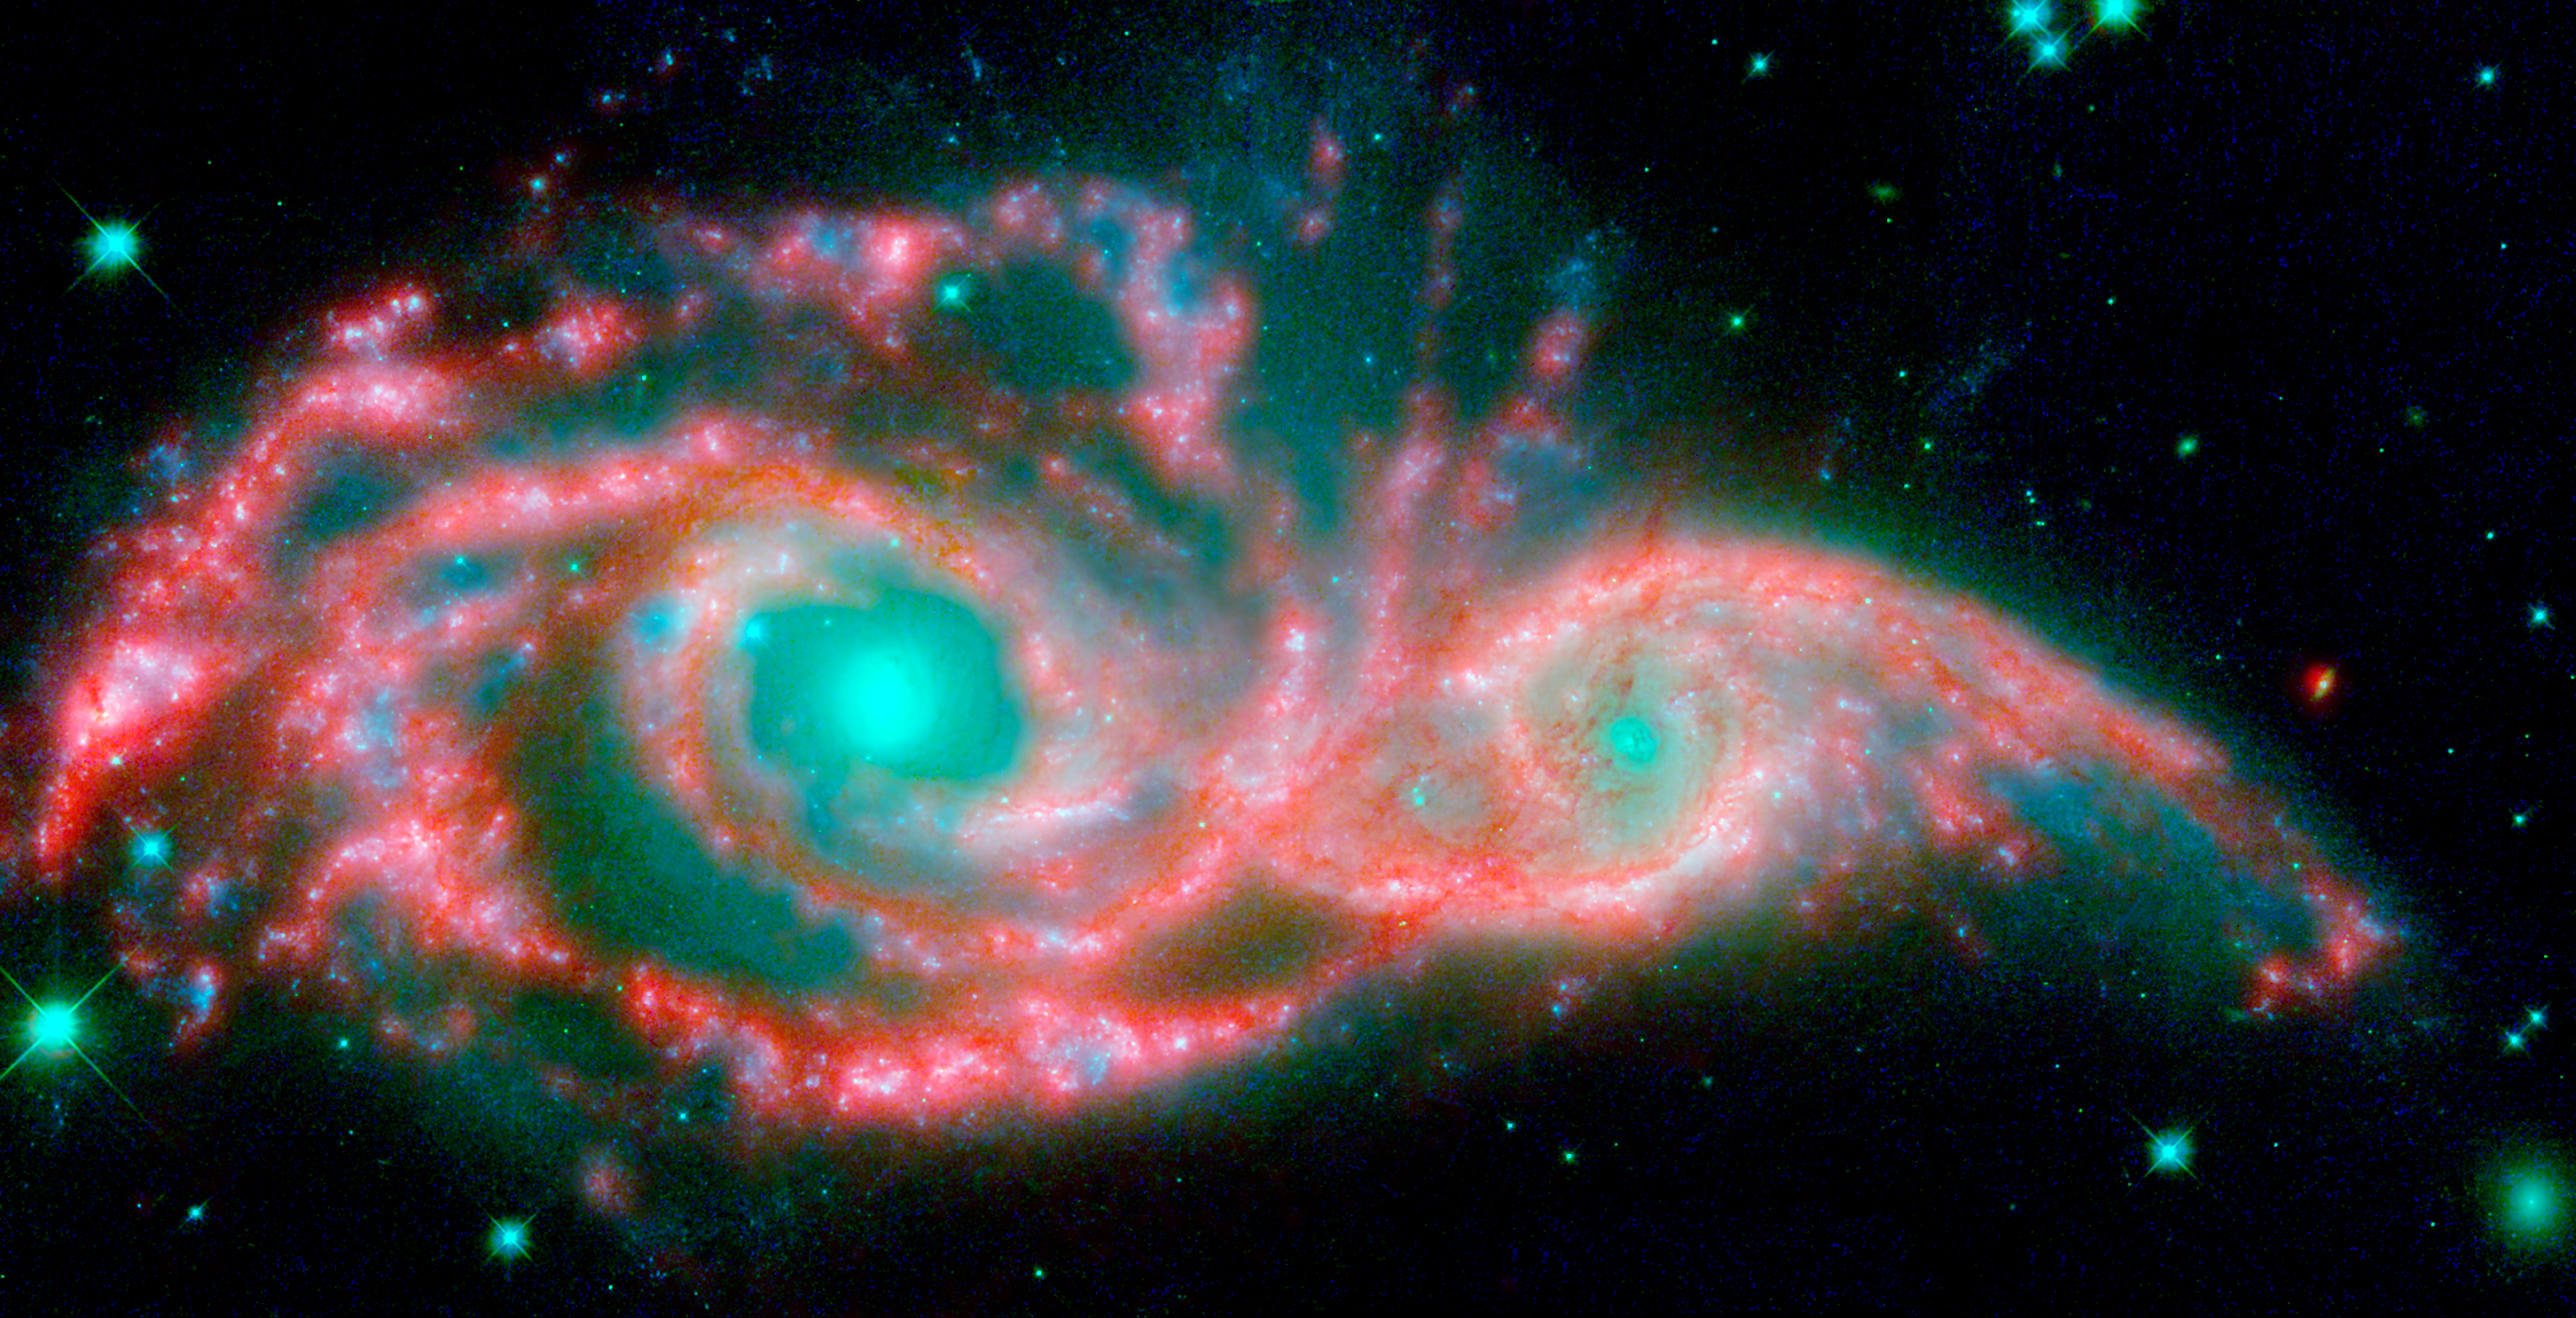

Spitzer and Hubble View of NGC 2207 and IC 2163

These shape-shifting galaxies have taken on the form of a giant mask. The icy blue eyes are actually the cores of two merging galaxies, called NGC 2207 and IC 2163, and the mask is their spiral arms. The false-colored image consists of infrared data from NASA's Spitzer Space Telescope (red) and visible data from NASA's Hubble Space Telescope (blue/green).

NGC 2207 and IC 2163 met and began a sort of gravitational tango about 40 million years ago. The two galaxies are tugging at each other, stimulating new stars to form. Eventually, this cosmic ball will come to an end, when the galaxies meld into one. The dancing duo is located 140 million light-years away in the Canis Major constellation.

The infrared data from Spitzer highlight the galaxies' dusty regions, while the visible data from Hubble indicates starlight. In the Hubble-only image (not pictured here), the dusty regions appear as dark lanes.

The Hubble data correspond to light with wavelengths of .44 and .55 microns (blue and green, respectively). The Spitzer data represent light of 8 microns.

Credit: NASA, ESA/JPL-Caltech/STScI/D. Elmegreen (Vassar)